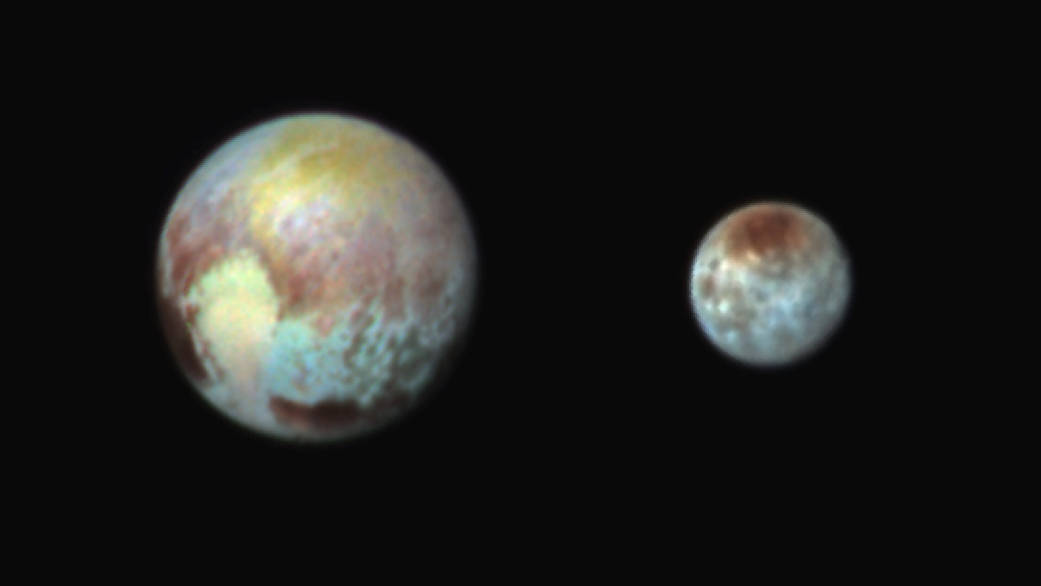

Pluto and Charon in False Color Show Compositional Diversity

This July 13, 2015, image of Pluto and Charon is presented in false colors to make differences in surface material and features easy to see. It was obtained by the Ralph instrument on NASA’s New Horizons spacecraft, using three filters to obtain color information, which is exaggerated in the image. These are not the actual colors of Pluto and Charon, and the apparent distance between the two bodies has been reduced for this side-by-side view.

The image reveals that the bright heart-shaped region of Pluto includes areas that differ in color characteristics. The western lobe, shaped like an ice-cream cone, appears peach color in this image. A mottled area on the right (east) appears bluish. Even within Pluto’s northern polar cap, in the upper part of the image, various shades of yellow-orange indicate subtle compositional differences.

The surface of Charon is viewed using the same exaggerated color. The red on the dark northern polar cap of Charon is attributed to hydrocarbon materials including a class of chemical compounds called tholins. The mottled colors at lower latitudes point to the diversity of terrains on Charon.

This image was taken at 3:38 a.m. EDT on July 13, one day before New Horizons’ closest approach to Pluto.

The Johns Hopkins University Applied Physics Laboratory in Laurel, Maryland, designed, built, and operates the New Horizons spacecraft, and manages the mission for NASA’s Science Mission Directorate. The Southwest Research Institute, based in San Antonio, leads the science team, payload operations and encounter science planning. New Horizons is part of the New Frontiers Program managed by NASA’s Marshall Space Flight Center in Huntsville, Alabama.

Credit: NASA/Johns Hopkins University Applied Physics Laboratory/Southwest Research Institute